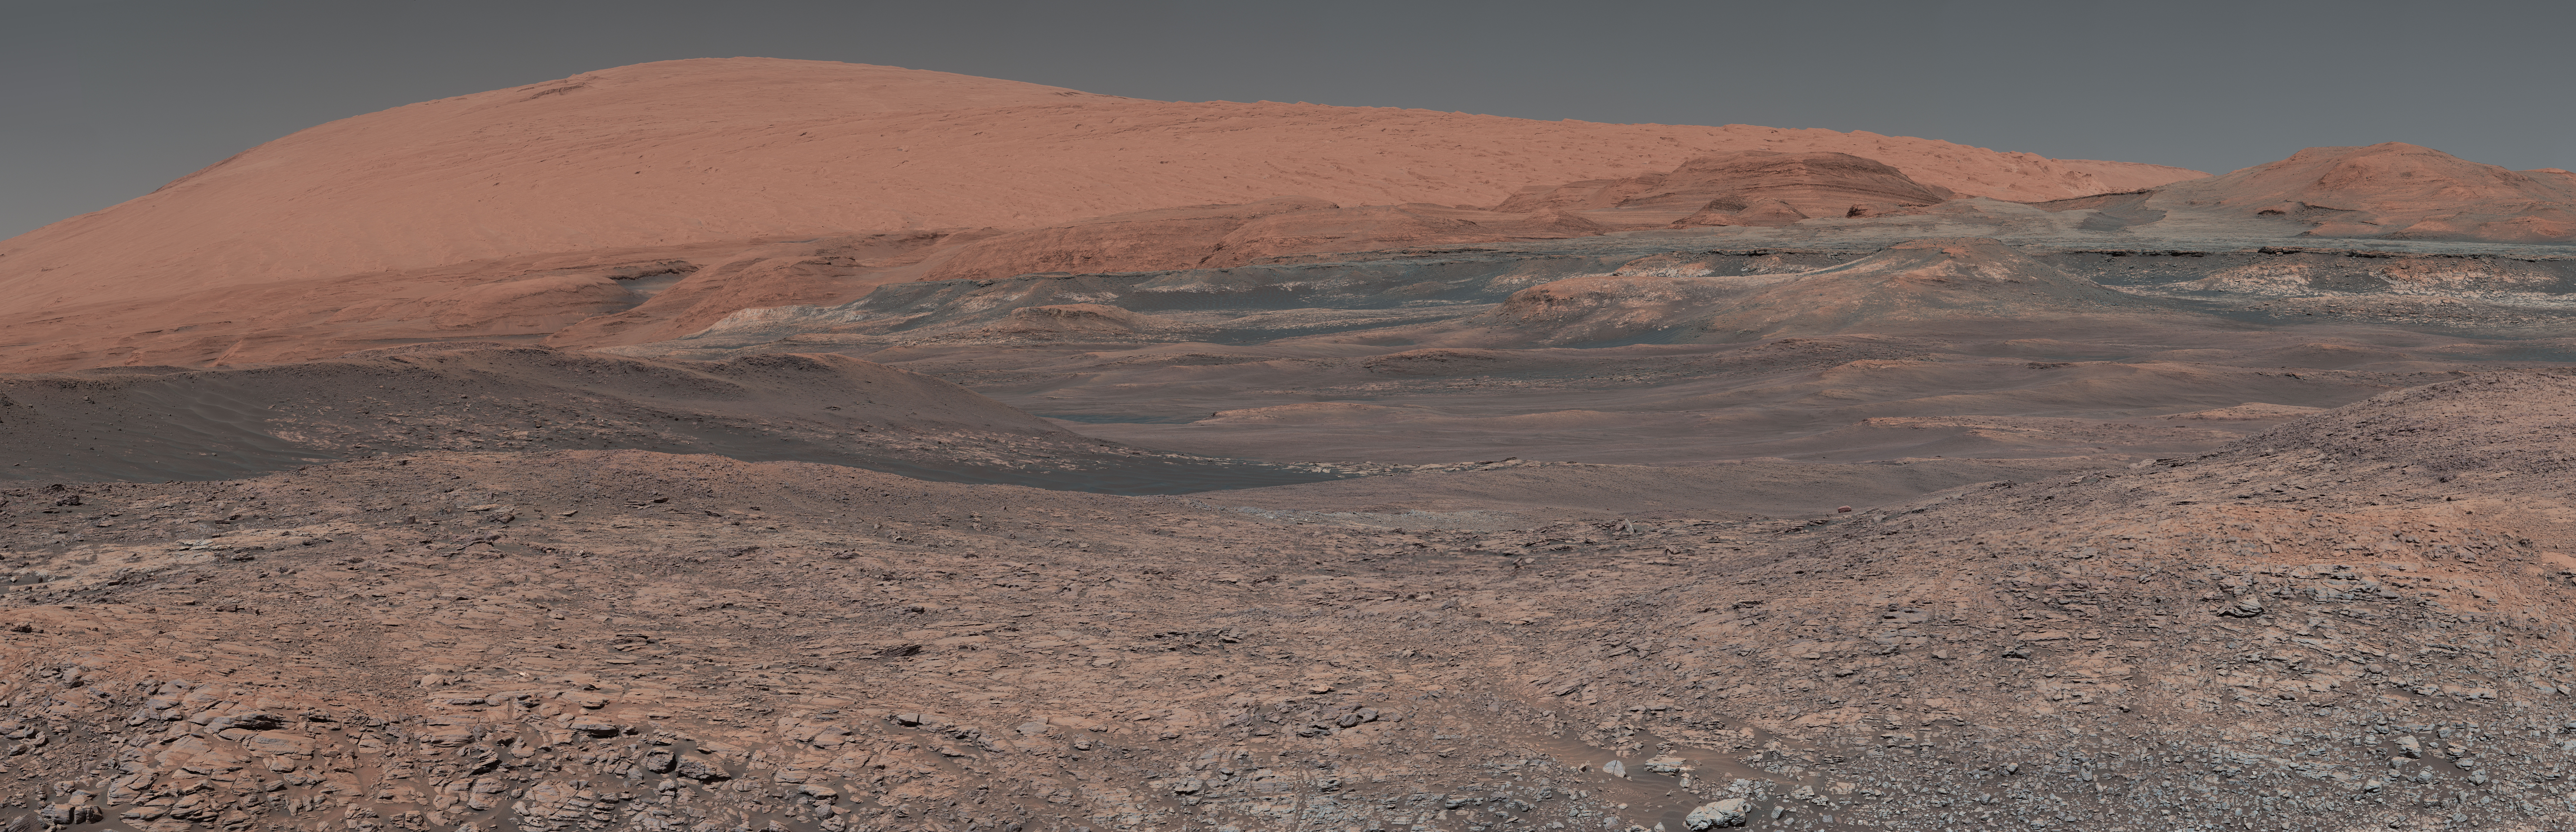

Curiosity is Ready for Clay

This mosaic taken by NASA’s Mars Curiosity rover looks uphill at Mount Sharp, which Curiosity has been climbing. Spanning the center of the image is an area with clay-bearing rocks that scientists are eager to explore; it could shed additional light on the role of water in creating Mount Sharp. The mosaic was assembled from dozens of images taken by Curiosity’s Mast Camera (Mastcam). It was taken on Sol 1931 back in January.

Mount Sharp stands in the middle of Gale Crater, which is 96 miles (154 kilometers) in diameter. This mound, which Curiosity has been climbing since 2014, likely formed in the presence of water at various points of time in Mars ancient history. That makes it an ideal place to study how water influenced the habitability of Mars billions of years ago.

The scene has been white-balanced so the colors of the rock materials resemble how they would appear under daytime lighting conditions on Earth.

Malin Space Science Systems, San Diego, built and operates the Mastcam. NASA’s Jet Propulsion Laboratory, a division of the Caltech in Pasadena, California, manages the Mars Science Laboratory Project for NASA s Science Mission Directorate, Washington. JPL designed and built the project’s Curiosity rover.

More information about Curiosity is online at http://www.nasa.gov/msl and http://mars.jpl.nasa.gov/msl/.

Photojournal Note: Also available is the full resolution TIFF file PIA22313_full.tif. This file may be too large to view from a browser; it can be downloaded onto your desktop by right-clicking on the previous link and viewed with image viewing software.

Credit: NASA/JPL-Caltech/MSSS